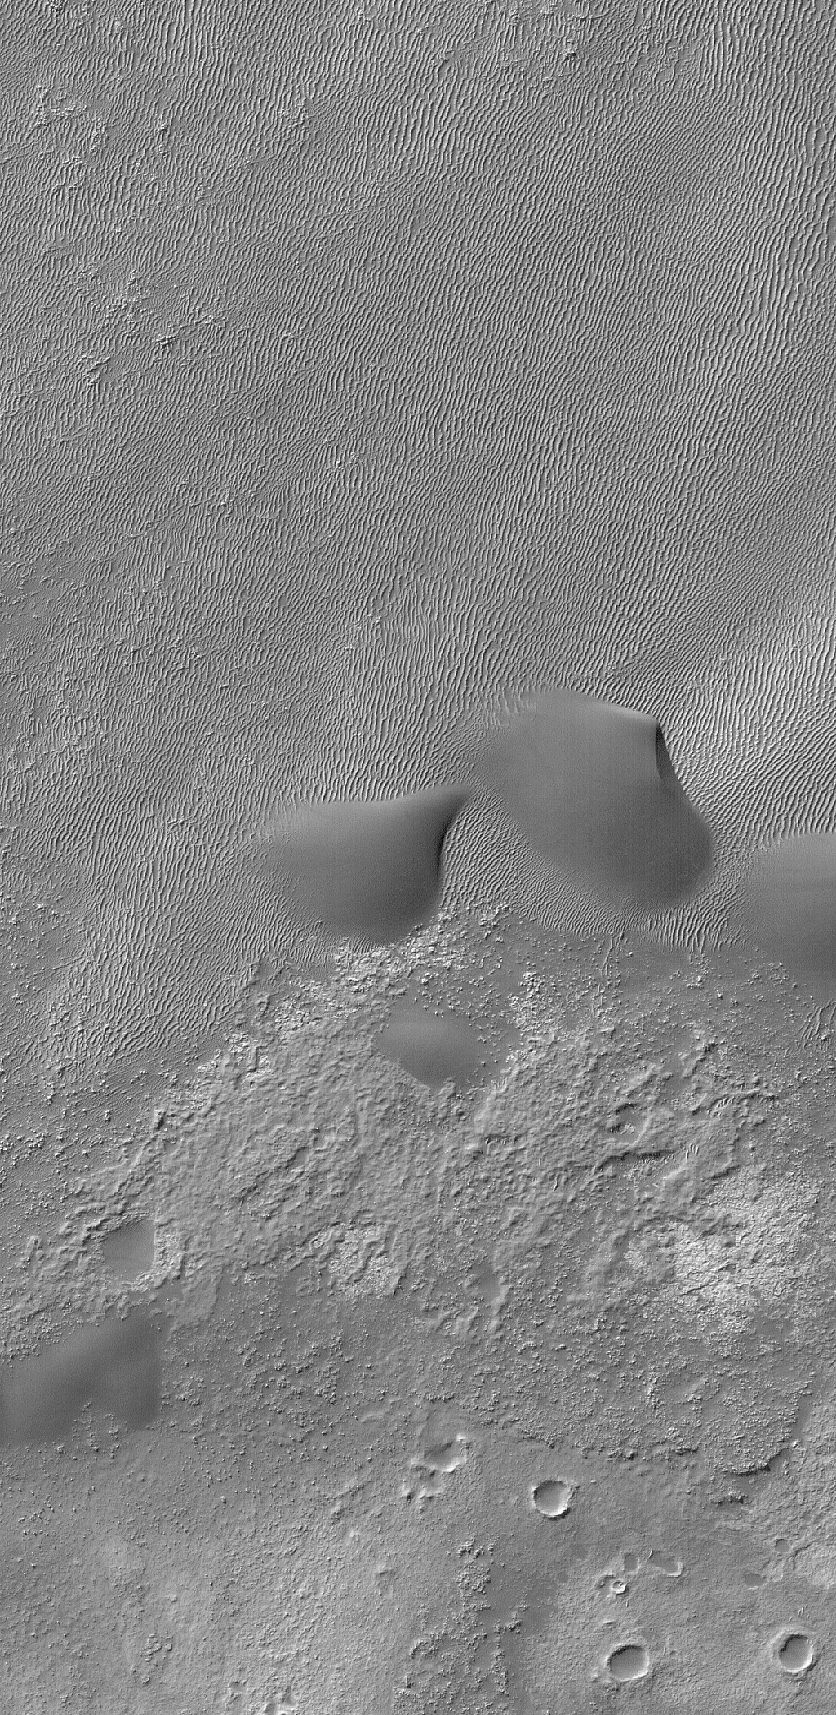

Ripples and Dunes

21 July 2006
This Mars Global Surveyor (MGS) Mars Orbiter Camera (MOC) image shows a small portion of the floor of Kaiser Crater in the Noachis Terra region, Mars. The terrain in the upper (northern) half of the image is covered by large windblown ripples and a few smoother-surfaced sand dunes. The dominant winds responsible for these features blew from the west/southwest (left/lower left).

Location near: 47.2°S, 341.3°W
Image width: ~3 km (~1.9 mi)
Illumination from: upper left
Season: Southern Winter

Credit: NASA/JPL/Malin Space Science Systems